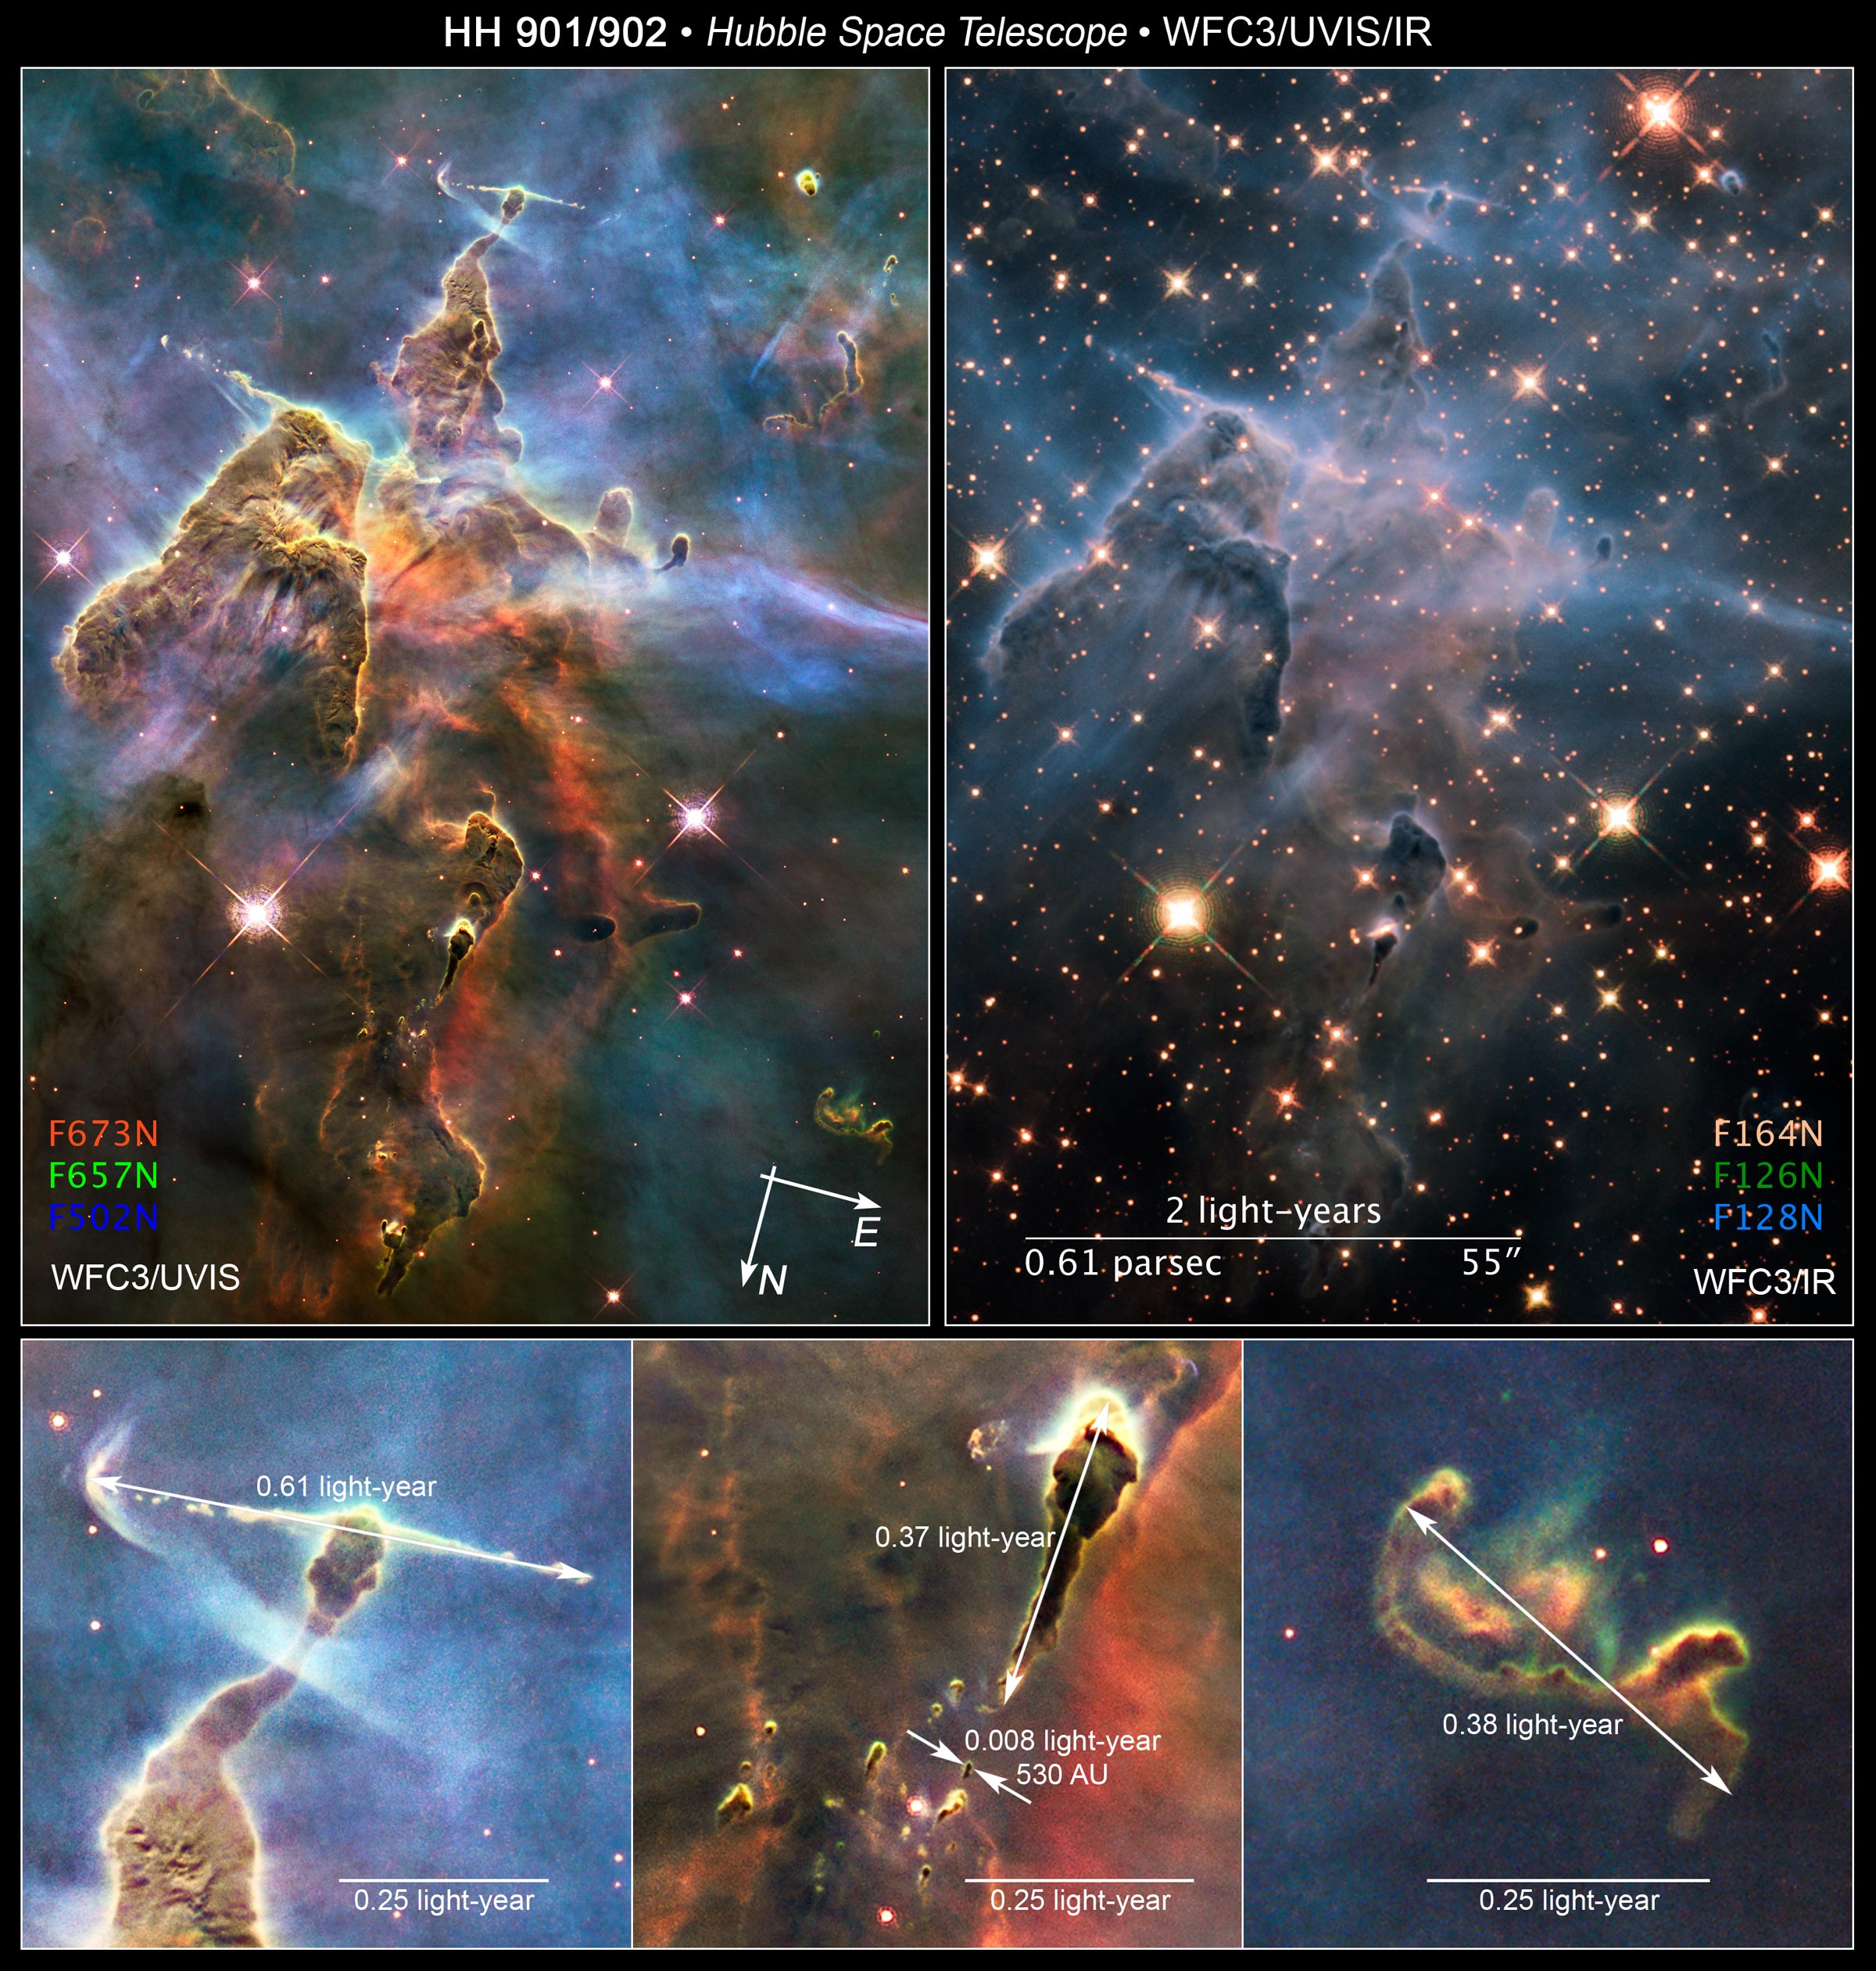

Compass and Scale Image for UVIS/IR/Details

Object Name: HH 901 and HH 902 in the Carina Nebula
Object Description: Carina Nebula Star-forming Pillars and Herbig-Haro Objects with Jets
Instrument: HST/WFC3/UVIS (left), HST/WFC3/IR (right)
Filters: WFC3/UVIS (left): F673N ([S II]), F657N (H-alpha+[N II]), and F502N ([O III]) WFC3/IR (right): F126N ([Fe II]), F128N (Paschen-beta), and F164N ([Fe II])
Exposure Time: 9.3 hours (left), February/March 2010, Exposure Time: 12 hours (right)

This image is a composite of separate exposures made by the WFC3 instrument on the Hubble Space Telescope (HST). Each filter was used to sample a narrow wavelength range over a broad range of the visible colors. The composite color results from assigning different hues (colors) to each monochromatic (grayscale) image associated with an individual filter. In this case, the assigned colors are: WFC3/UVIS (Visible) Red: F673N ([S II]) Green: F657N (H-alpha+[N II]) Blue: F502N ([O III]) WFC3/IR (Infrared) Red: F126N ([Fe II]) Green: F128N (Paschen-beta) Blue: F164N ([Fe II])

Credit: NASA, ESA, Hubble 20th Anniversary Team, Mario Livio (STScI)